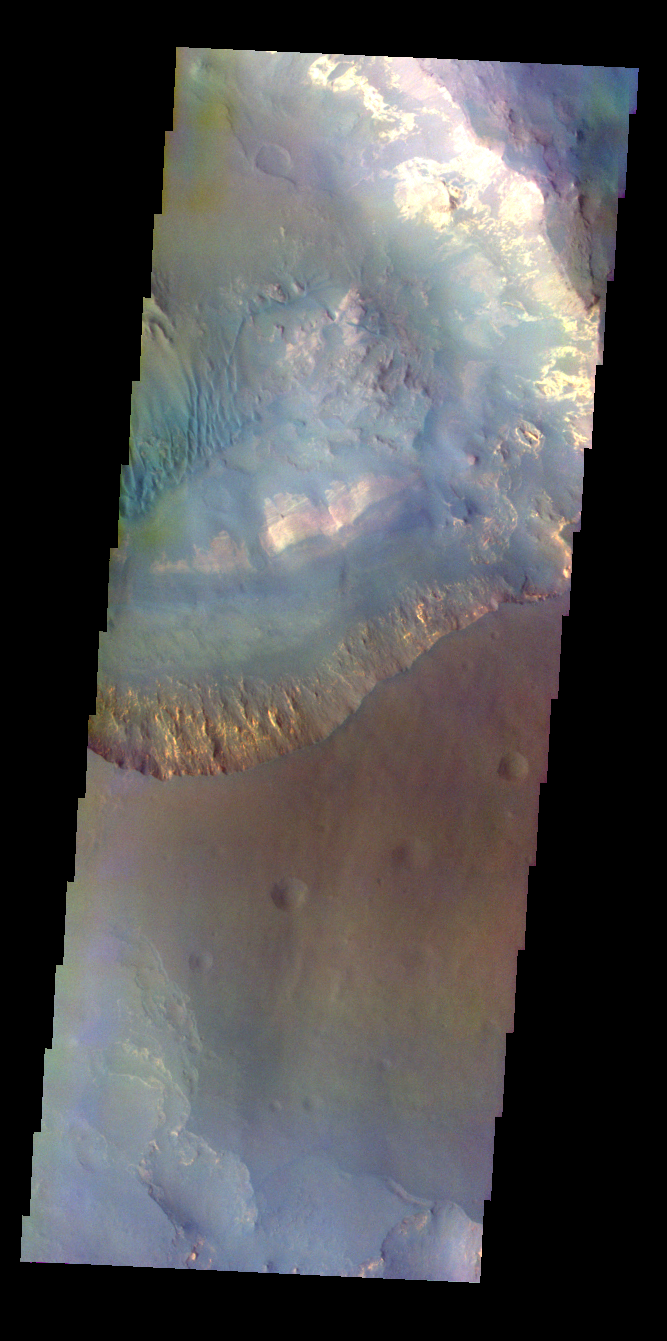

Capri Mensa – False Color

The THEMIS VIS camera contains 5 filters. The data from different filters can be combined in multiple ways to create a false color image. These false color images may reveal subtle variations of the surface not easily identified in a single band image. Today’s false color image shows part of Capri Mensa (bottom of image) and Capri Chasma (top of image).

Credit: NASA/JPL-Caltech/ASU